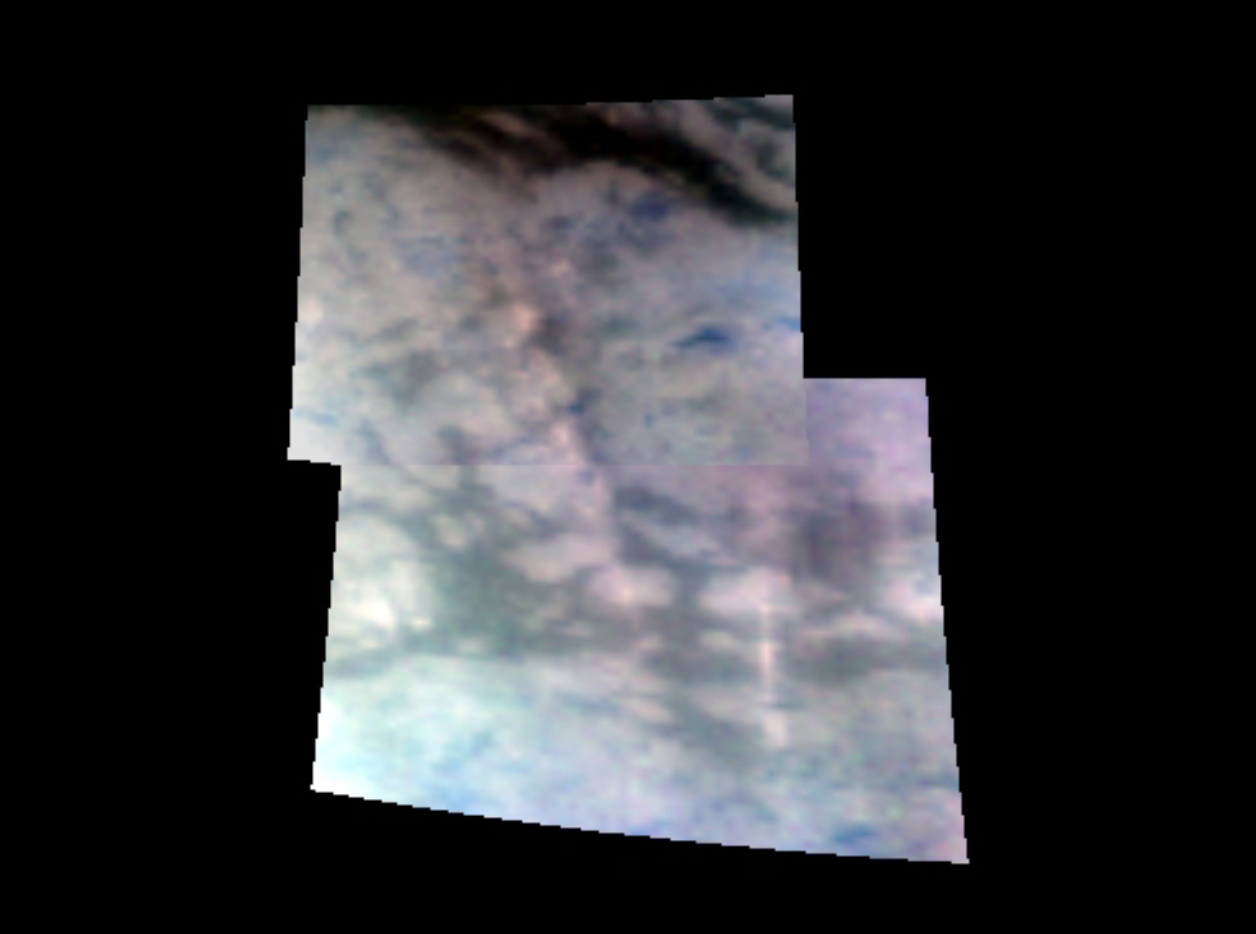

Titan’s Sierras

This composite image shows a massive mountain range running just south of Titan’s equator. Near the center of the image, the mountain range runs from southeast to northwest. It is about 150 kilometers long (93 miles) and 30 kilometers (19 miles) wide and about 1.5 kilometers (nearly a mile) high. This range, and smaller ranges to the west and east of the main range, probably results from material welling up below as the crust of Titan is pulled apart by tectonic forces.

This image was obtained during an Oct. 25 flyby designed to obtain the highest resolution infrared views of Titan yet. Cassini’s visual and infrared mapping spectrometer resolved surface features as small as 400 meters (1,300 feet). This composite image was taken at a distance of 12,000 kilometers (7,200 miles) from Titan. This image was constructed from images taken at wavelengths of 1.3 microns shown in blue, 2 microns shown in green, and 5 microns shown in red.

The Cassini-Huygens mission is a cooperative project of NASA, the European Space Agency and the Italian Space Agency. The Jet Propulsion Laboratory, a division of the California Institute of Technology in Pasadena, manages the mission for NASA’s Science Mission Directorate, Washington, D.C. The Cassini orbiter was designed, developed and assembled at JPL. The Visual and Infrared Mapping Spectrometer team is based at the University of Arizona where this image was produced.

Credit: NASA/JPL/University of Arizona